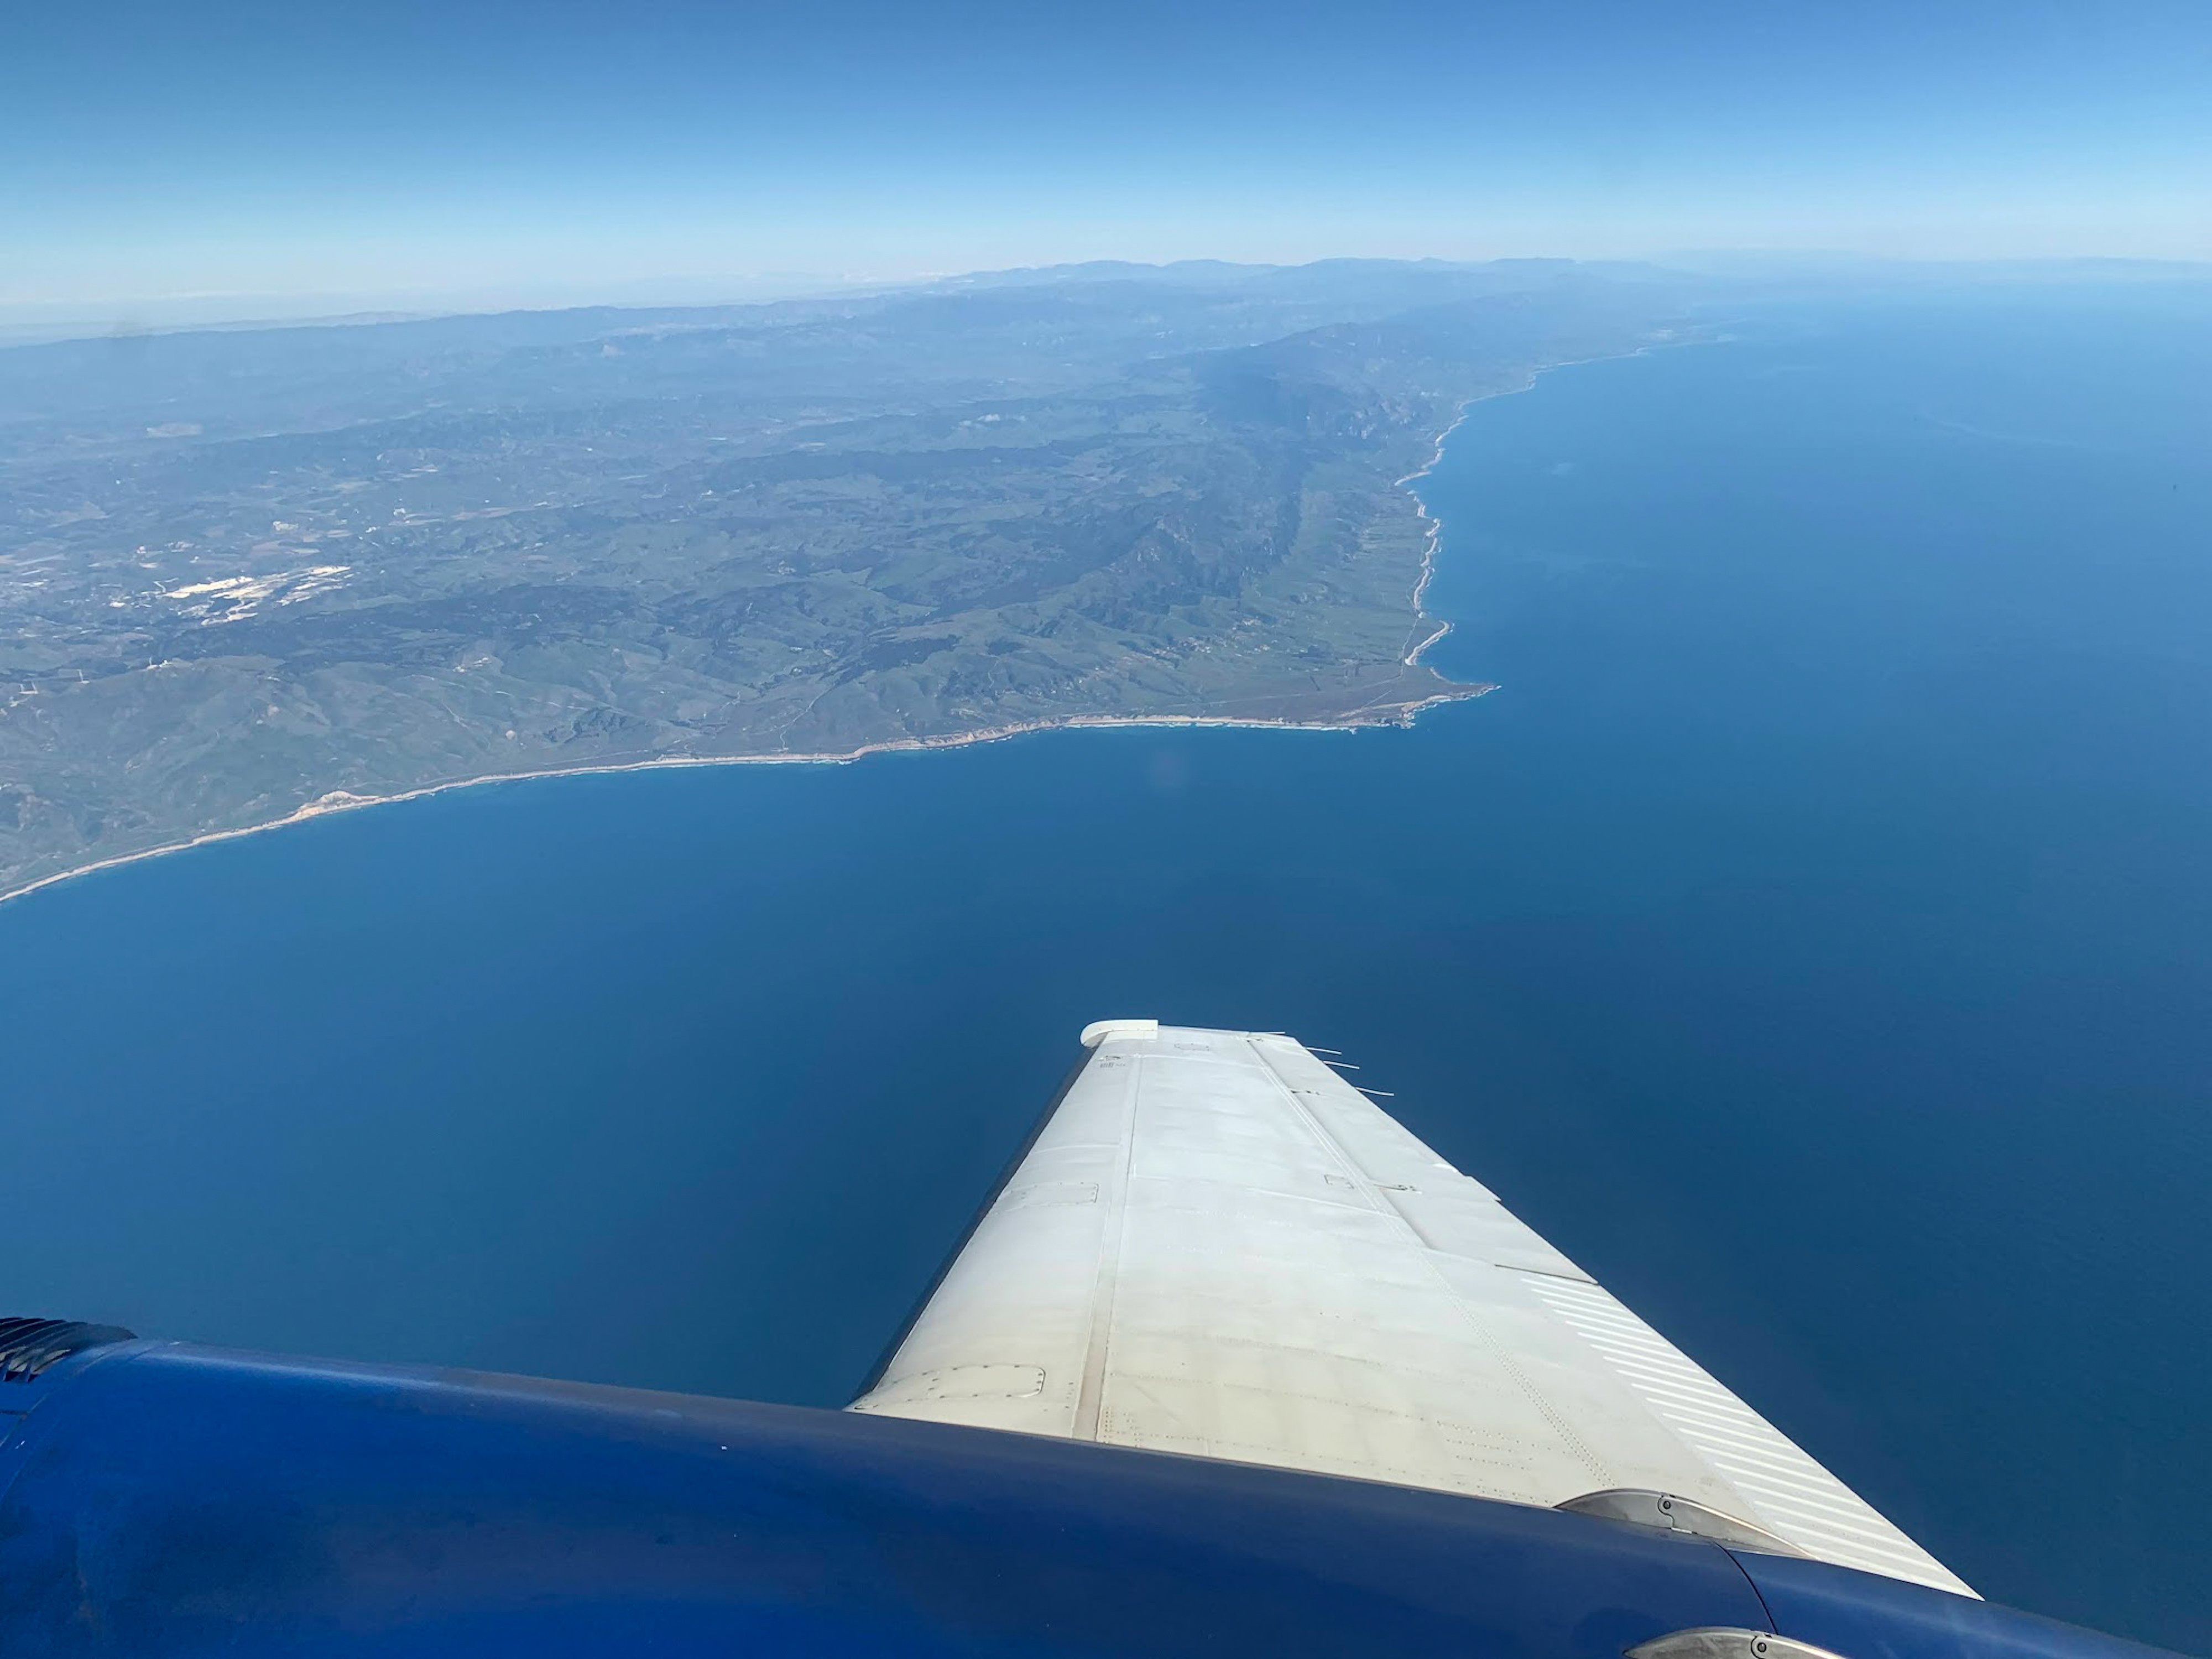

Aerial View of Point Conception, California, and the Dangermond Preserve

A research plane carrying the AVIRIS-NG (Airborne Visible/Infrared Imaging Spectrometer-Next Generation) instrument flies off the Central Coast of California near Point Conception and the Jack and Laura Dangermond Preserve on Feb. 24, 2022. The flight is part of the Surface Biology and Geology High-Frequency Time Series (SHIFT) campaign, which is jointly led by NASA’s Jet Propulsion Laboratory, the University of California, Santa Barbara (UCSB), and The Nature Conservancy.

Operating between late February and late May 2022, the aerial portion of SHIFT flies on an approximately weekly basis over a 640-square-mile (1,656-square-kilometer) study area in Santa Barbara County and the nearby ocean, collecting spectral data of plant communities it observes below. SHIFT combines the ability of airborne science instruments to gather data over widespread areas with the more concentrated observations scientists conduct in the field to study the functional characteristics, health, and resilience of plant communities.

The sampling and analysis done by researchers on the ground and in the ocean is intended to validate data taken by AVIRIS-NG and help scientists design data collection and processing algorithms for NASA’s proposed Surface Biology and Geology (SBG) mission, which would launch no earlier than 2028. The data is also intended to support the research and conservation objectives of The Nature Conservancy, which owns the Dangermond Preserve, and UCSB, which operates the Sedgwick Reserve, another nature preserve within the study area. More than 60 scientists from institutions around the U.S. have indicated they intend to use the SHIFT data in their research.

AVIRIS-NG, which was designed at JPL, flies aboard Dynamic Aviation’s King Air B-200.

Credit: NASA/JPL-Caltech